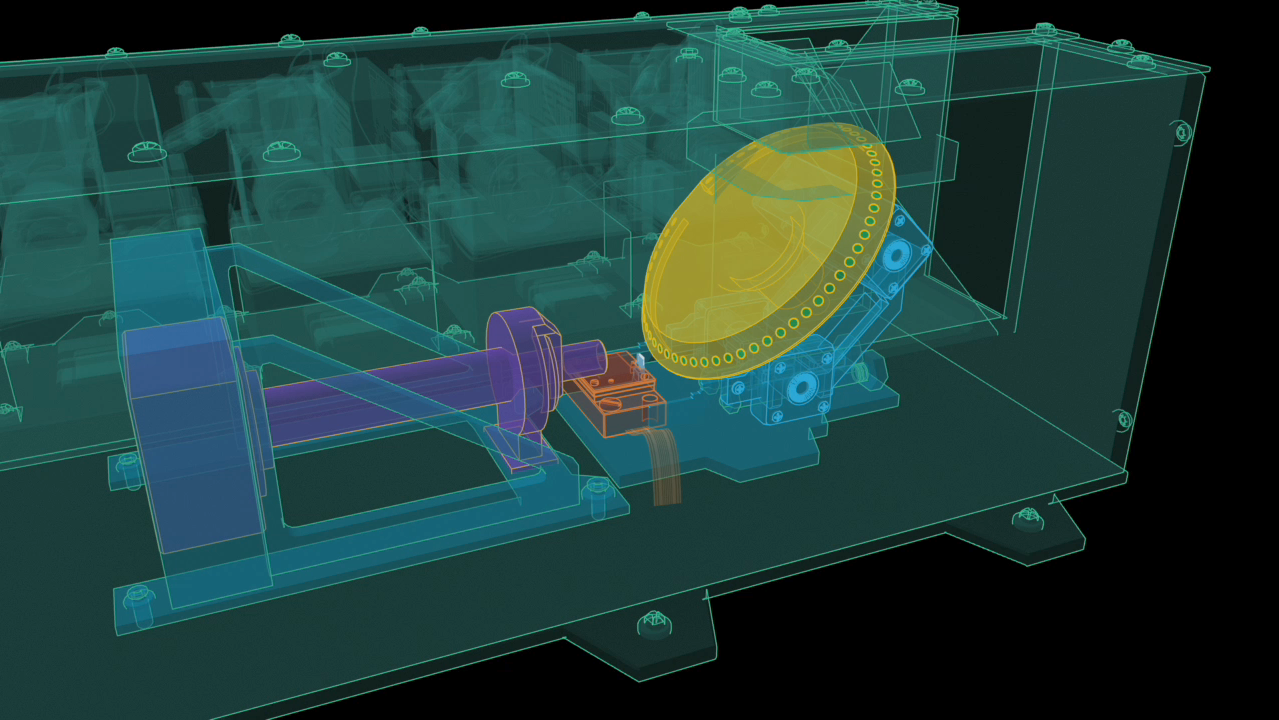

Atomic Force Microscope Operation

This animation is a scientific illustration of the operation of NASA’s Phoenix Mars Lander’s Atomic Force Microscope, or AFM. The AFM is part of Phoenix’s Microscopy, Electrochemistry, and Conductivity Analyzer, or MECA.

The AFM is used to image the smallest Martian particles using a very sharp tip at the end of one of eight beams.

The beam of the AFM is set into vibration and brought up to the surface of a micromachined silicon substrate. The substrate has etched in it a series of pits, 5 micrometers deep, designed to hold the Martian dust particles.

The microscope then maps the shape of particles in three dimensions by scanning them with the tip.

At the end of the animation is a 3D representation of the AFM image of a particle that was part of a sample informally called “Sorceress.” The sample was delivered to the AFM on the 38th Martian day, or sol, of the mission (July 2, 2008).

The image shows four round pits, only 5 microns in depth, that were micromachined into the silicon substrate.

A Martian particle —only one micrometer, or one millionth of a meter, across —is held in the upper left pit.

The rounded particle —shown at the highest magnification ever seen from another world —is a particle of the dust that cloaks Mars. Such dust particles color the Martian sky pink, feed storms that regularly envelop the planet and produce Mars’ distinctive red soil.

The AFM was developed by a Swiss-led consortium, with Imperial College London producing the silicon substrate that holds sampled particles.

The Phoenix Mission is led by the University of Arizona, Tucson, on behalf of NASA. Project management of the mission is by NASA’s Jet Propulsion Laboratory, Pasadena, Calif. Spacecraft development is by Lockheed Martin Space Systems, Denver.

Photojournal Note: As planned, the Phoenix lander, which landed May 25, 2008 23:53 UTC, ended communications in November 2008, about six months after landing, when its solar panels ceased operating in the dark Martian winter.

Credit: NASA/JPL-Caltech/University of Arizona/University of Neuchatel/Imperial College London